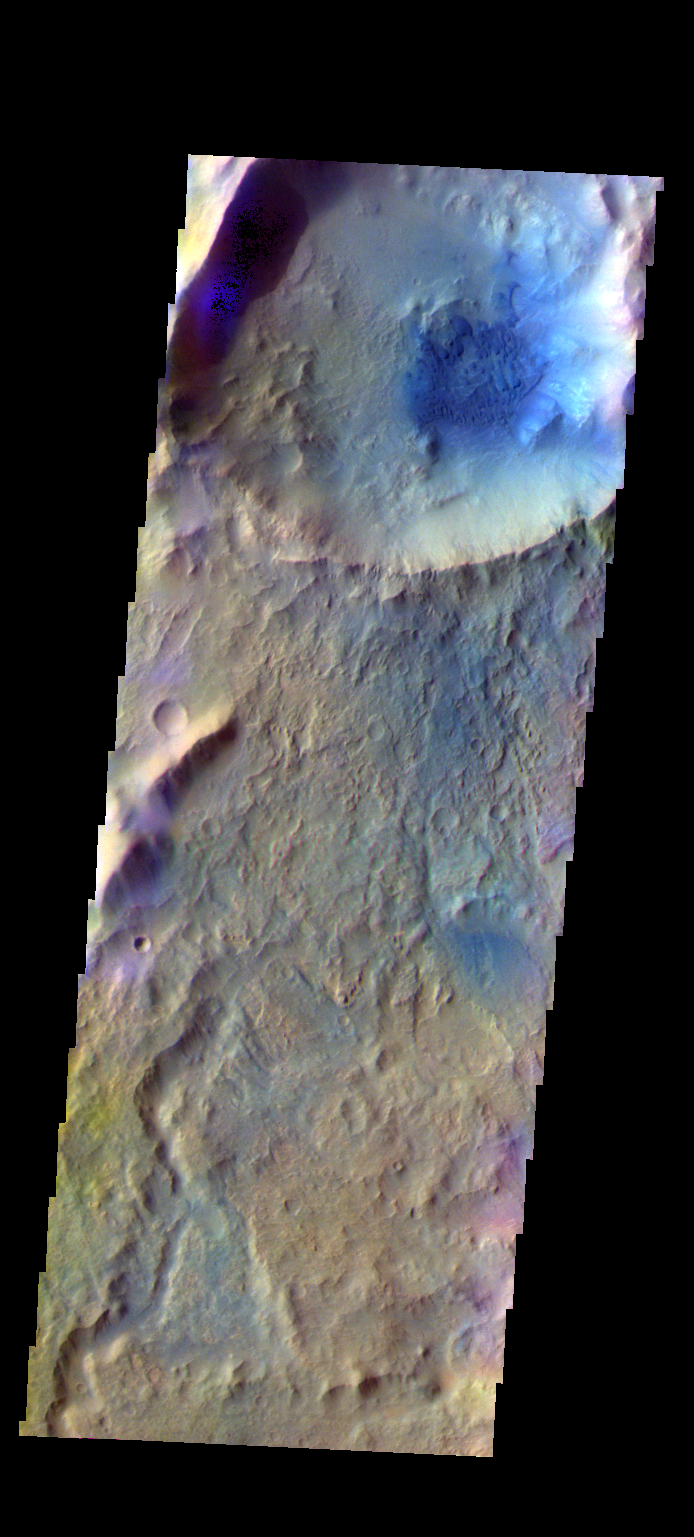

Dulovo Crater – False Color

The THEMIS VIS camera contains 5 filters. The data from different filters can be combined in multiple ways to create a false color image. These false color images may reveal subtle variations of the surface not easily identified in a single band image. Today’s false color image shows the dunes on the floor of Dulovo Crater.

Credit: NASA/JPL-Caltech/ASU